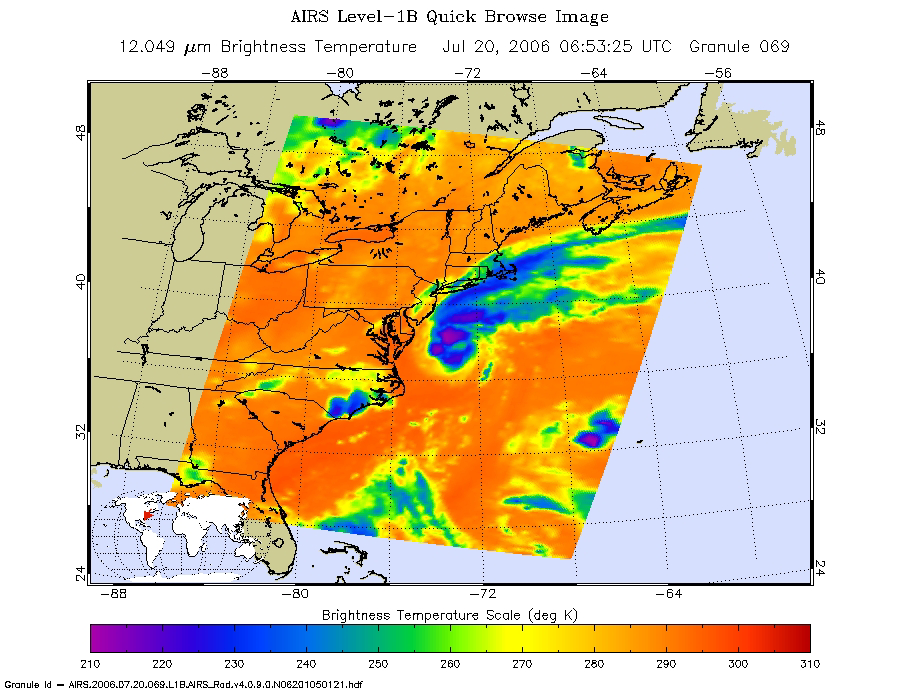

Tropical Storm Beryl as Observed by NASA’s Spaceborne Atmospheric Infrared Sounder (AIRS)

Figure 1:
AIRS Microwave Image

This is an infrared image of Tropical Storm Beryl in the western Atlantic, from the Atmospheric Infrared Sounder (AIRS) on NASA’s Aqua satellite on July 20, 2006, 1:30 am local time. This AIRS image shows the temperature of the cloud tops or the surface of the Earth in cloud-free regions. The lowest temperatures (in purple) are associated with high, cold cloud tops that make up the top of the hurricane. The infrared signal does not penetrate through clouds. Where there are no clouds the AIRS instrument reads the infrared signal from the surface of the Earth, revealing warmer temperatures (red). This infrared image shows three large regions of strong convection surrounding the core of the storm. The largest, on the northern edge of the core, also appears in the companion microwave image to contain intense precipitation.

The image in figure 1 is created from microwave radiation emitted by Earth’s atmosphere and received by the instrument. It shows where the heaviest rainfall is taking place (in blue) in the storm. Blue areas outside of the tropical storm, where there are either some clouds or no clouds indicate where the sea surface shines through.

About AIRS
The Atmospheric Infrared Sounder, AIRS, in conjunction with the Advanced Microwave Sounding Unit, AMSU, senses emitted infrared and microwave radiation from Earth to provide a three-dimensional look at Earth’s weather and climate. Working in tandem, the two instruments make simultaneous observations all the way down to Earth’s surface, even in the presence of heavy clouds. With more than 2,000 channels sensing different regions of the atmosphere, the system creates a global, three-dimensional map of atmospheric temperature and humidity, cloud amounts and heights, greenhouse gas concentrations, and many other atmospheric phenomena. Launched into Earth orbit in 2002, the AIRS and AMSU instruments fly onboard NASA’s Aqua spacecraft and are managed by NASA’s Jet Propulsion Laboratory in Pasadena, Calif., under contract to NASA. JPL is a division of the California Institute of Technology in Pasadena.

Credit: NASA/JPL